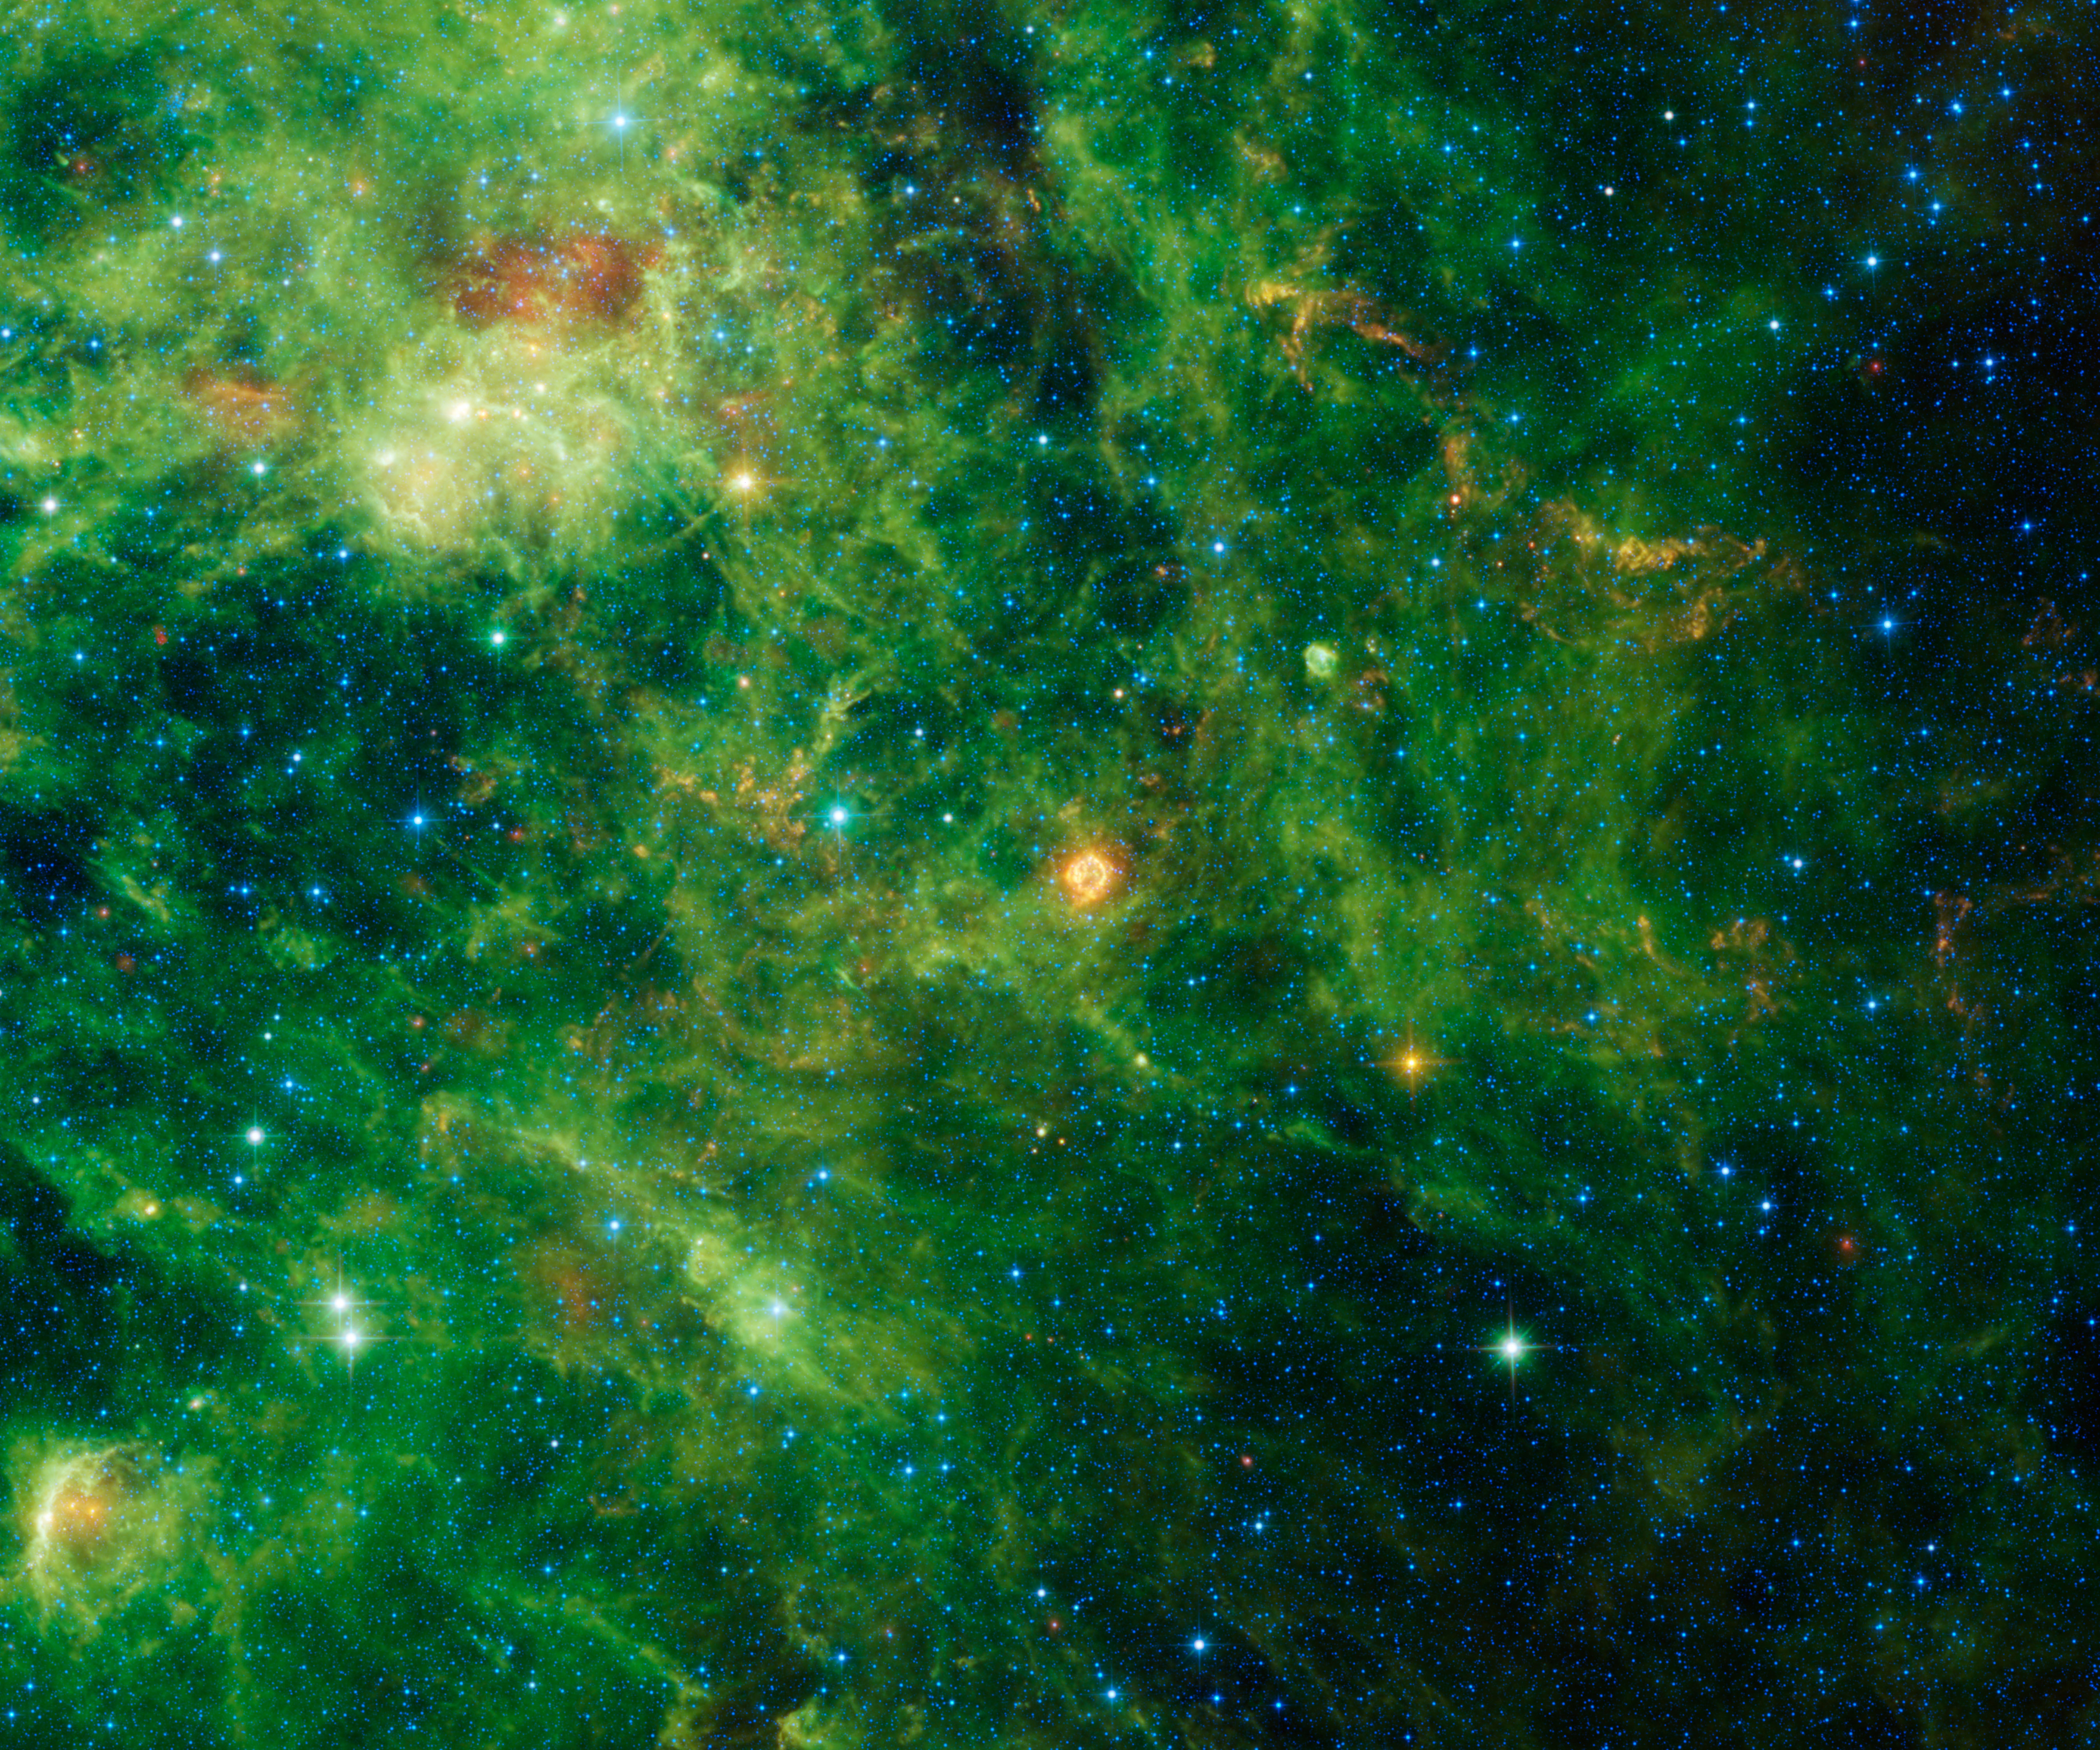

Echoes of a Stellar Ending

Over 11,000 years ago, a massive, supergiant star came to the end of its life. The star’s core collapsed to form an incredibly dense ball of neutrons, and its exterior was blasted away in an immense release of energy astronomers call a supernova.

The light from this supernova first reached Earth from the direction of the constellation Cassiopeia around 1667 A.D. If anyone alive at the time saw it, they left no records. It is likely that large amounts of dust between the dying star and Earth dimmed the brightness of the explosion to the point that it was barely, if at all, visible to the unaided eye.

The remnant of this supernova was discovered in 1947 from its powerful radio emission. Listed as Cassiopeia A, it is one of the brightest radio sources in the whole sky. More recently, the Wide-field Infrared Survey Explorer (WISE), detected infrared echoes of the flash of light rippling outwards from the supernova.

In the image, the central bright cloud of dust is the blast wave moving through interstellar space heating up dust as it goes. The blast wave travels fast — at an average speed of about 11,000 miles per second (18,000 kilometers per second). By the time WISE took this image, the blast wave has expanded out to about a distance of 21 light-years from the original explosion. The flash of light from the explosion, traveling at the speed of light, has covered well over 300 light-years. The orange-colored echoes further out from the central remnant are from interstellar dust that was heated by the supernova flash centuries after the original explosion.

The colors used in this image represent specific wavelengths of infrared light. Blue and cyan (blue-green) represent light emitted predominantly from stars at wavelengths of 3.4 and 4.6 microns. Green and red represent light mostly emitted by dust at 12 and 22 microns, respectively.

NASA’s Jet Propulsion Laboratory, Pasadena, Calif., manages, and operated WISE for NASA’s Science Mission Directorate. The spacecraft was put into hibernation mode after it scanned the entire sky twice, completing its main objectives. Edward Wright is the principal investigator and is at UCLA. The mission was selected competitively under NASA’s Explorers Program managed by the agency’s Goddard Space Flight Center in Greenbelt, Md. The science instrument was built by the Space Dynamics Laboratory in Logan, Utah. The spacecraft was built by Ball Aerospace & Technologies Corp. in Boulder, Colo. Science operations and data processing take place at the Infrared Processing and Analysis Center at the California Institute of Technology in Pasadena. Caltech manages JPL for NASA.

Credit: NASA/JPL-Caltech/UCLA